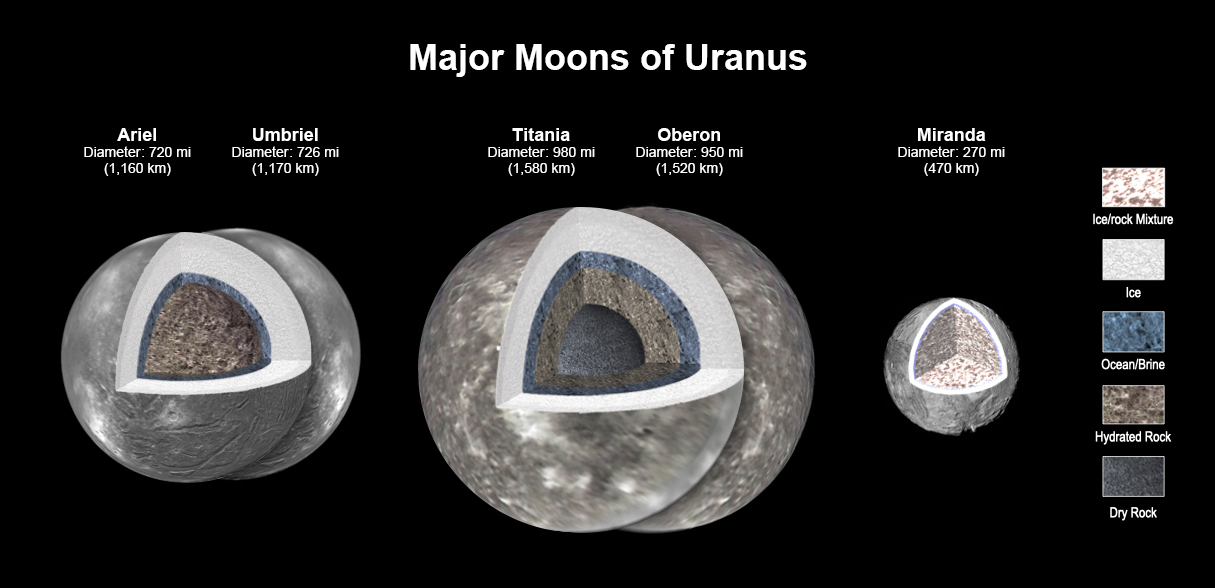

Major Moons of Uranus

New modeling shows that there likely is an ocean layer in four of Uranus’ major moons: Ariel, Umbriel, Titania, and Oberon. Salty – or briny – oceans lie under the ice and atop layers of water-rich rock and dry rock. Miranda is too small to retain enough heat for an ocean layer. The modeling, detailed in a paper published in the Journal of Geophysical Research, was informed by a re-analysis of data from NASA’s Voyager spacecraft.

Scientists have long thought that Titania, given its size, would be most likely to retain internal heat, caused by radioactive decay. The other moons had been widely considered too small to retain the heat necessary to keep an internal ocean from freezing, especially as heating created by the gravitational pull of Uranus is only a minor source of heat.

Credit: NASA/JPL-Caltech